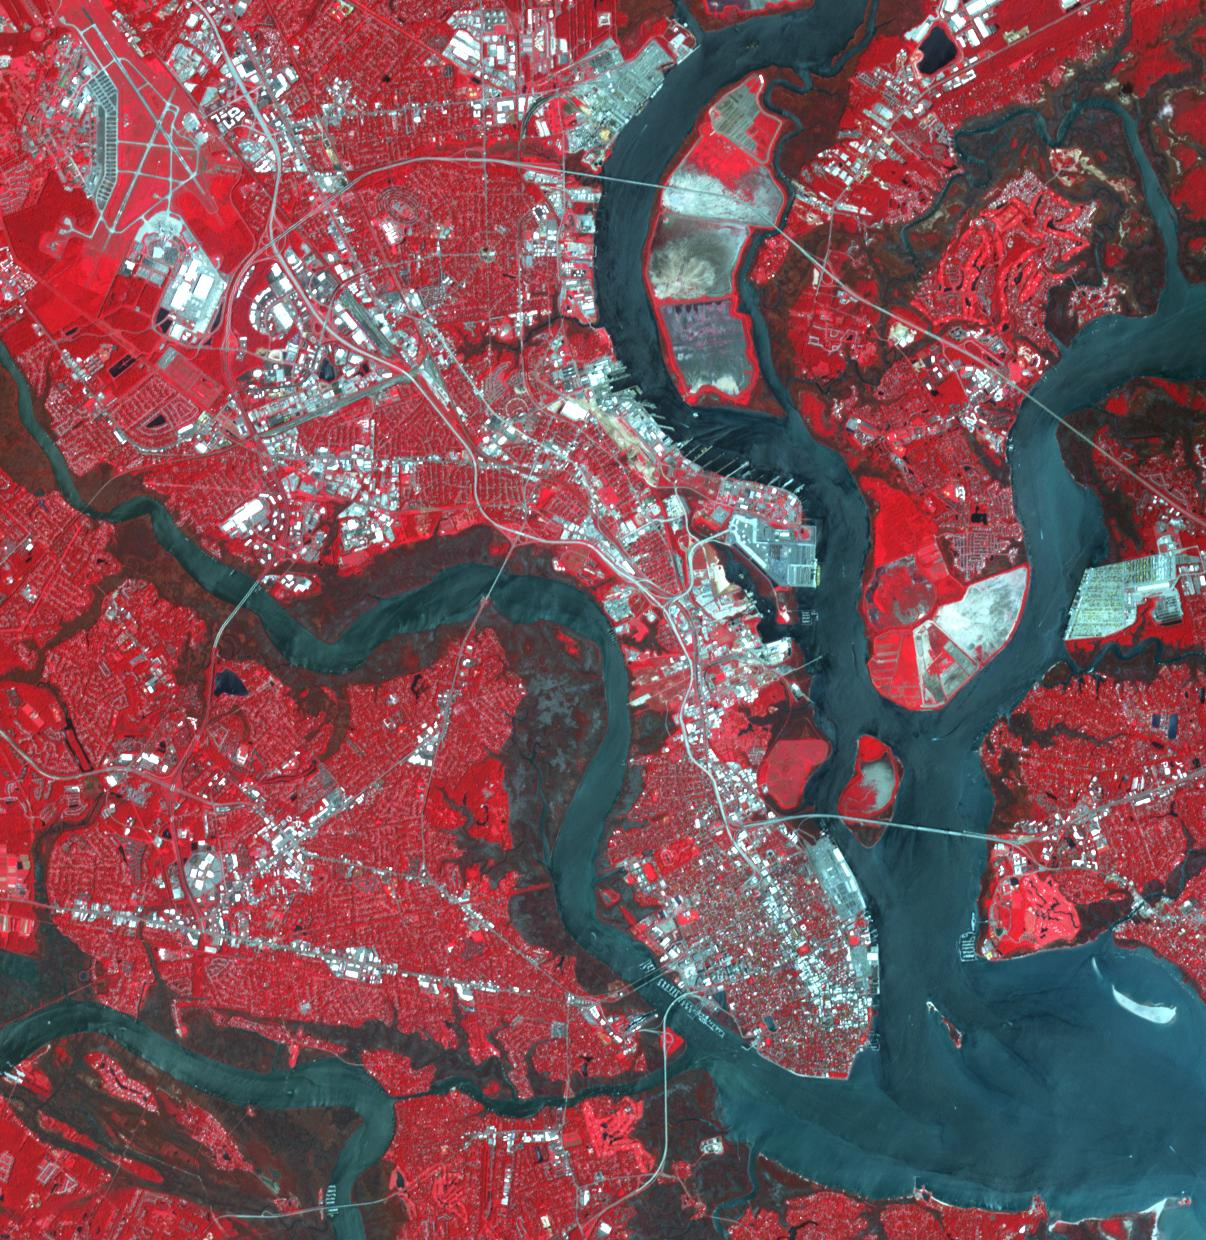

Charleston, SC

Charleston is the largest city in South Carolina, with almost 1 million people. It was founded in 1670 by the English. By 1690, it was the 5th largest city in North America. The 1699 earthquake and fire destroyed 1/3 of town. Malaria and yellow fever were endemic. The location attracted pirates. In 1860, South Carolina became the first state to declare secession from US. In 1886 a major earthquake damaged 2000 bldgs. More recently, in 1989 Hurricane Hugo devastated ¾ of homes in the historic district. The image was acquired August 15, 2023, covers an area of 18.1 by 18.6 km, and is located at 32.8 degrees north, 79.9 degrees west.

With its 14 spectral bands from the visible to the thermal infrared wavelength region and its high spatial resolution of about 50 to 300 feet (15 to 90 meters), ASTER images Earth to map and monitor the changing surface of our planet. ASTER is one of five Earth-observing instruments launched Dec. 18, 1999, on Terra. The instrument was built by Japan’s Ministry of Economy, Trade and Industry. A joint U.S./Japan science team is responsible for validation and calibration of the instrument and data products.

The broad spectral coverage and high spectral resolution of ASTER provides scientists in numerous disciplines with critical information for surface mapping and monitoring of dynamic conditions and temporal change. Example applications are monitoring glacial advances and retreats; monitoring potentially active volcanoes; identifying crop stress; determining cloud morphology and physical properties; wetlands evaluation; thermal pollution monitoring; coral reef degradation; surface temperature mapping of soils and geology; and measuring surface heat balance.

The U.S. science team is located at NASA’s Jet Propulsion Laboratory in Pasadena, Calif. The Terra mission is part of NASA’s Science Mission Directorate, Washington.

Credit: NASA/METI/AIST/Japan Space Systems, and U.S./Japan ASTER Science Team